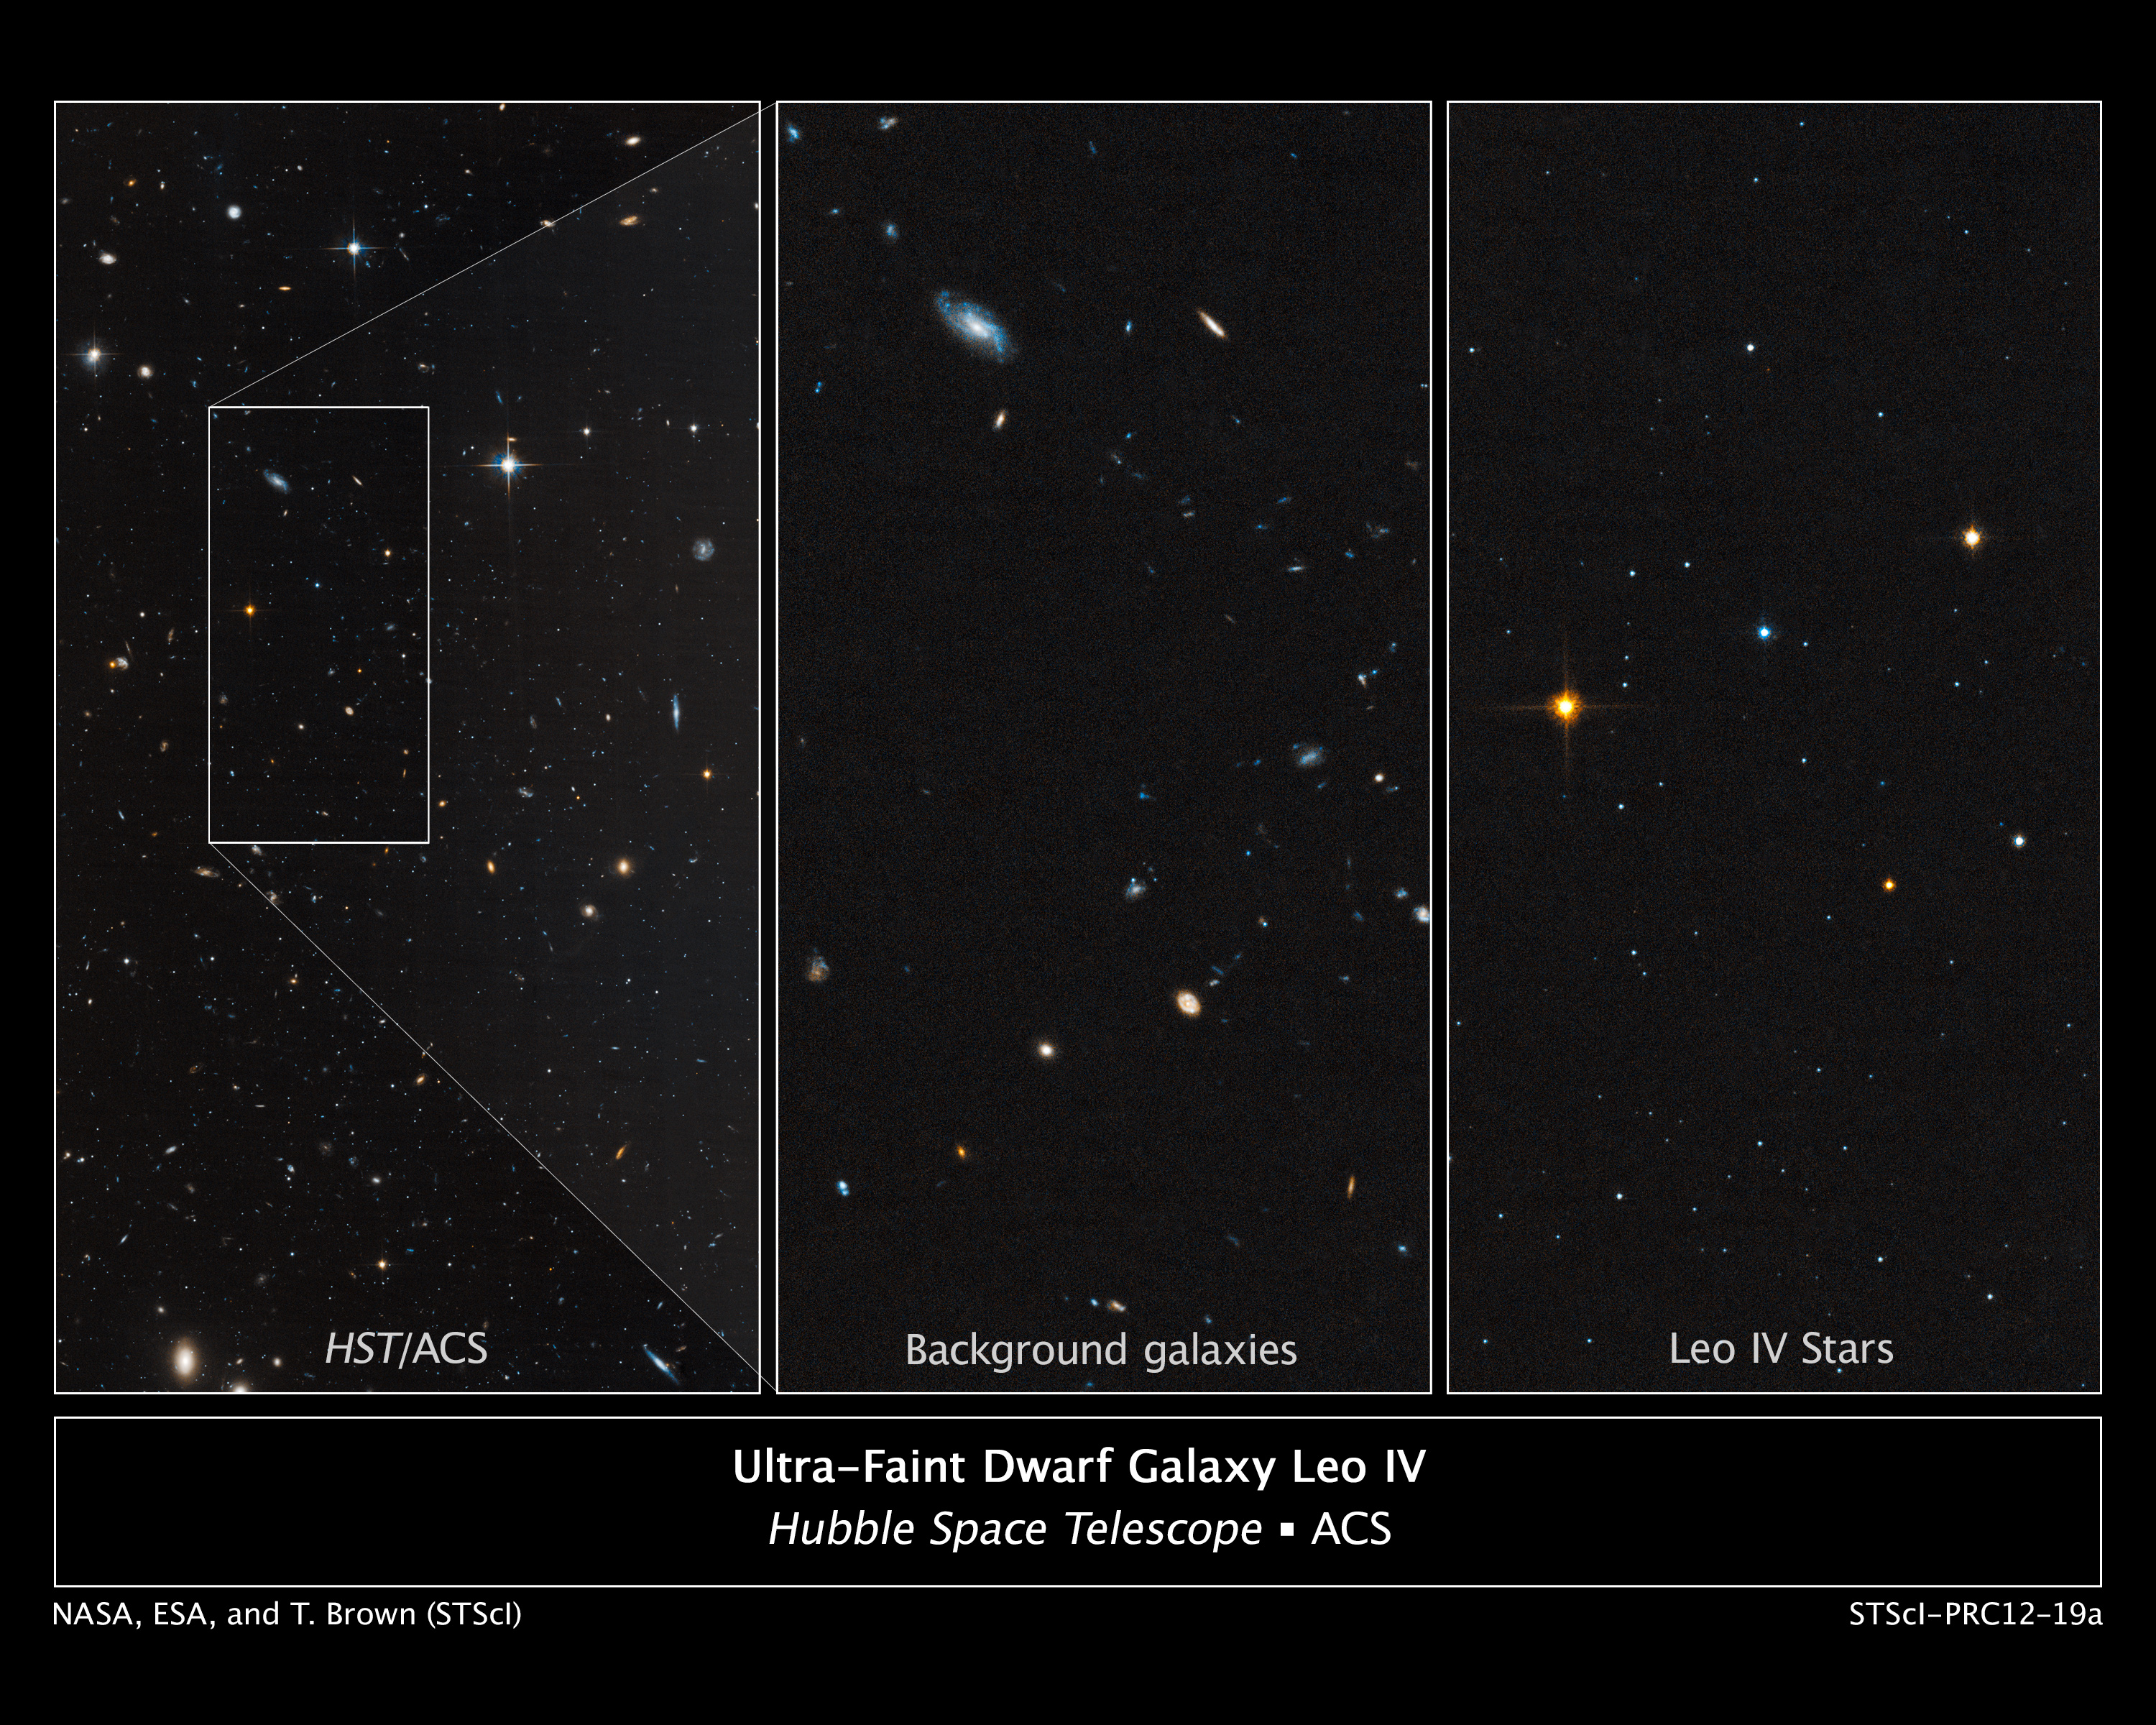

Ultra-Faint Dwarf Galaxy Leo IV

Astronomers used the Hubble Space Telescope to unmask the dim, star-starved dwarf galaxy Leo IV. These Hubble images demonstrate why astronomers had a tough time spotting this small-fry galaxy.

The image at left shows part of the galaxy, outlined by the white rectangular box. The box measures 83 light-years wide by 163 light-years long. The few stars in Leo IV are lost amid neighboring stars and distant galaxies.

A close-up view of the background galaxies within the box is shown in the middle image. The image at right shows only the stars in Leo IV. The galaxy, which contains several thousand stars, is composed of Sun-like stars, fainter, red dwarf stars, and some red giant stars brighter than the Sun. Astronomers discovered Leo IV in Sloan Digital Sky Survey images by spotting a region where a clump of stars was huddled closer together than stars in areas around it.

Residing 500,000 light-years from Earth, Leo IV is one of more than a dozen ultra-faint dwarf galaxies found lurking around our Milky Way galaxy. These galaxies are dominated by dark matter, an invisible substance that makes up the bulk of the universe's mass.

Astronomers used Hubble to measure the ages of the stars in Leo IV and two other ultra-faint dwarf galaxies. The measurements revealed that the stars in all three galaxies are more than 13 billion years old, almost as old as the 13.7-billion-year-old universe. Because the stars in these galaxies are so ancient and share the same age, astronomers suggest that a global event, such as reionization, shut down star formation in them. Reionization is a transitional phase in the early universe when the first stars burned off a fog of cold hydrogen.

The Hubble image is a composite of exposures taken in January 2012 by the Advanced Camera for Surveys.

Credit: NASA, ESA, and T. Brown (STScI)